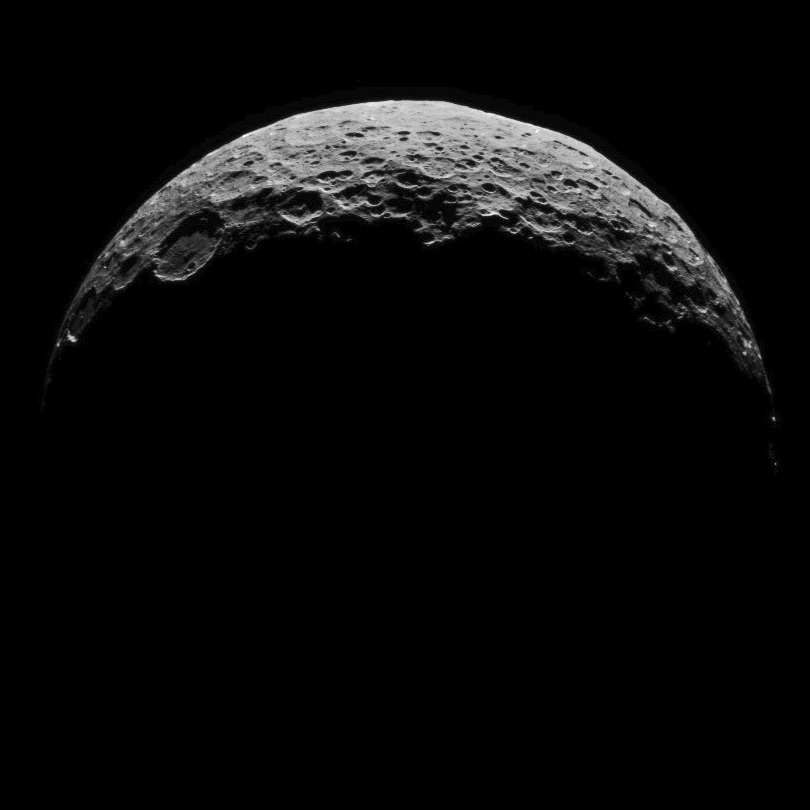

Dawn RC3 Image 15

This image of Ceres is part of a sequence taken by NASA’s Dawn spacecraft on April 30, 2015, from a distance of 8,400 miles (13,600 kilometers).

Dawn’s mission is managed by JPL for NASA’s Science Mission Directorate in Washington. Dawn is a project of the directorate’s Discovery Program, managed by NASA’s Marshall Space Flight Center in Huntsville, Alabama. UCLA is responsible for overall Dawn mission science. Orbital ATK, Inc., in Dulles, Virginia, designed and built the spacecraft. The German Aerospace Center, the Max Planck Institute for Solar System Research, the Italian Space Agency and the Italian National Astrophysical Institute are international partners on the mission team.

Credit: NASA/JPL-Caltech/UCLA/MPS/DLR/IDA